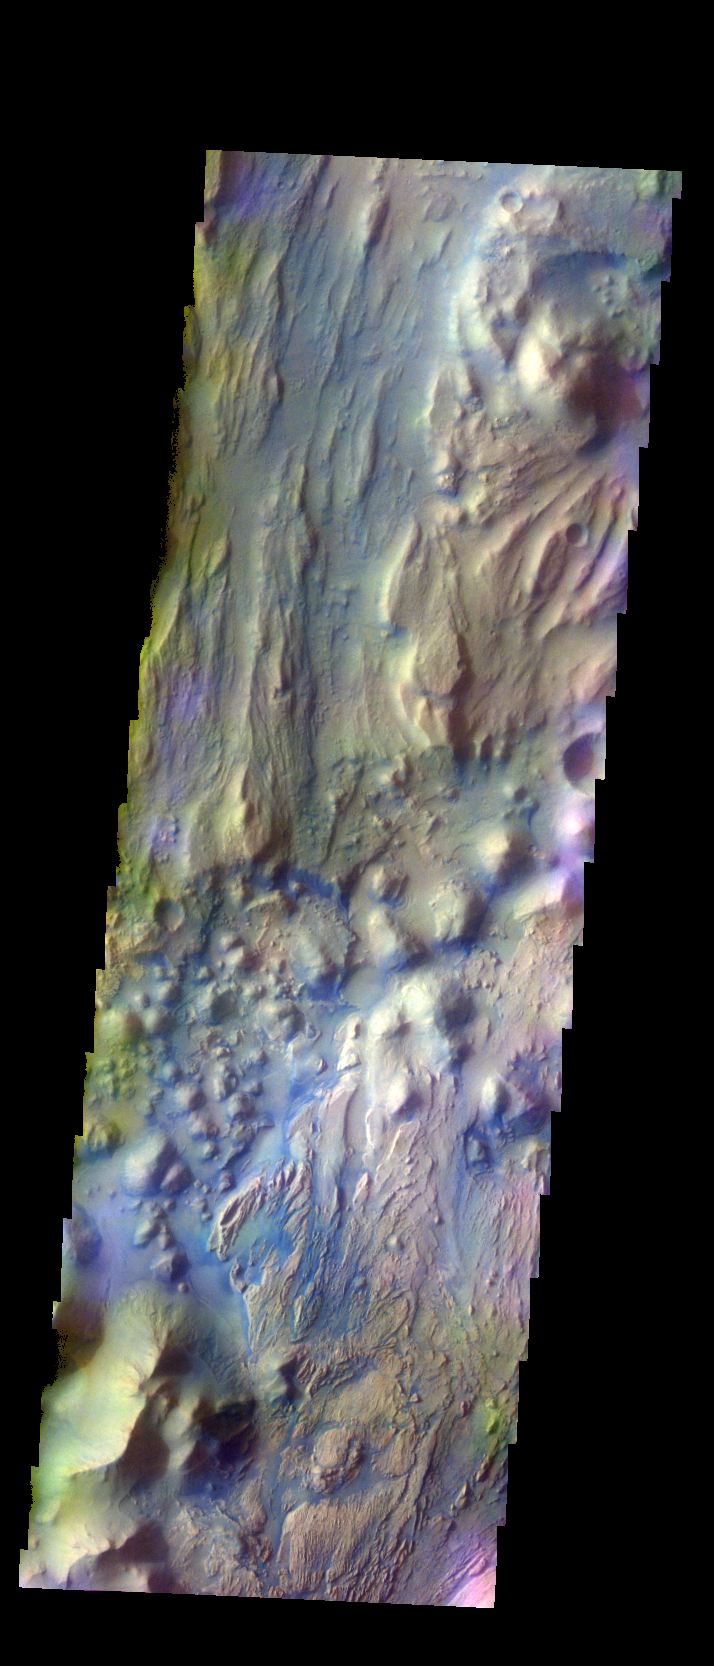

Ares Vallis – False Color

The THEMIS VIS camera contains 5 filters. The data from different filters can be combined in multiple ways to create a false color image. These false color images may reveal subtle variations of the surface not easily identified in a single band image. Today’s false color image shows the beginning of Ares Vallis at the edge of Iani Chaos.

Credit: NASA/JPL-Caltech/ASU